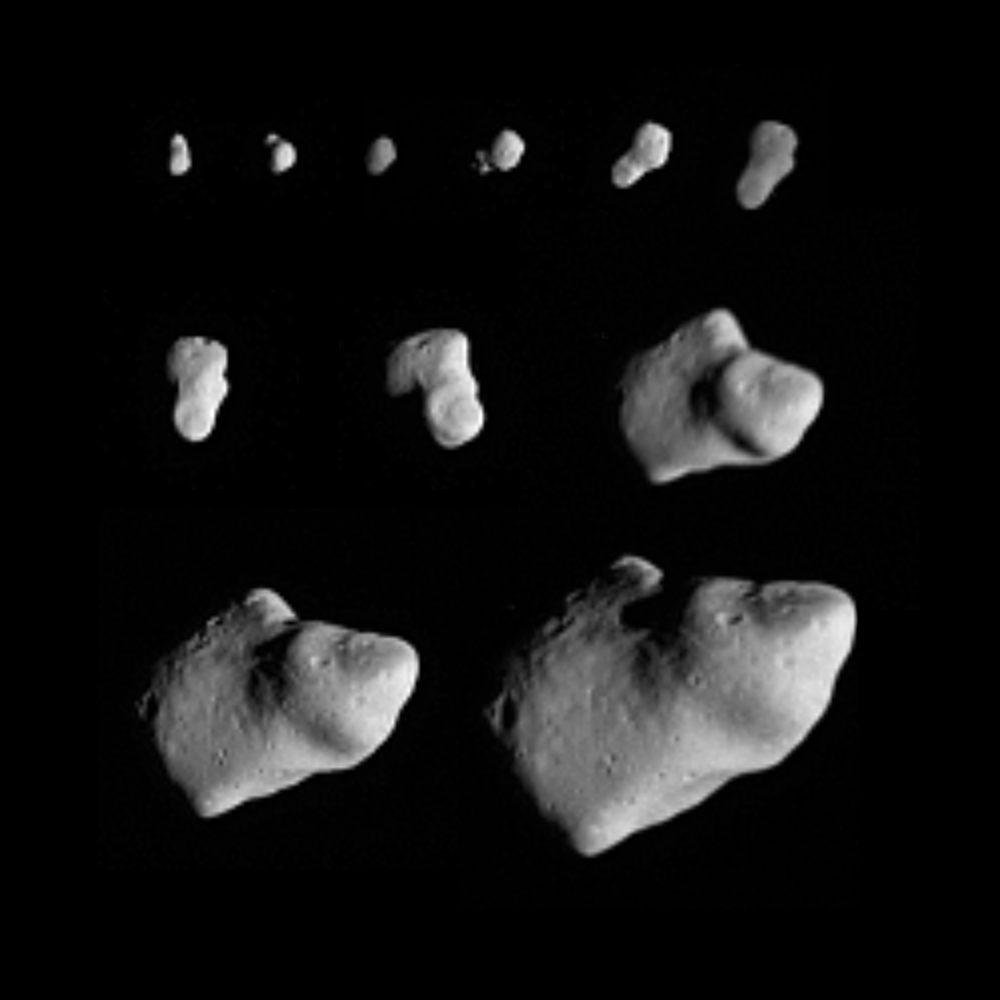

Gaspra Approach Sequence

This montage of 11 images taken by the Galileo spacecraft as it flew by the asteroid Gaspra on October 29, 1991, shows Gaspra growing progressively larger in the field of view of Galileo’s solid-state imaging camera as the spacecraft approached the asteroid. Sunlight is coming from the right. Gaspra is roughly 17 kilometers (10 miles) long, 10 kilometers (6 miles) wide. The earliest view (upper left) was taken 5 3/4 hours before closest approach when the spacecraft was 164,000 kilometers (102,000 miles) from Gaspra, the last (lower right) at a range of 16,000 kilometers (10,000 miles), 30 minutes before closest approach. Gaspra spins once in roughly 7 hours, so these images capture almost one full rotation of the asteroid. Gaspra spins counterclockwise; its north pole is to the upper left, and the “nose” which points upward in the first image, is seen rotating back into shadow, emerging at lower left, and rotating to upper right. Several craters are visible on the newly seen sides of Gaspra, but none approaches the scale of the asteroid’s radius. Evidently, Gaspra lacks the large craters common on the surfaces of many planetary satellites, consistent with Gaspra’s comparatively recent origin from the collisional breakup of a larger body. The Galileo project, whose primary mission is the exploration of the Jupiter system in 1995-97, is managed for NASA’s Office of Space Science and Applications by the Jet Propulsion Laboratory.

Credit: NASA/JPL